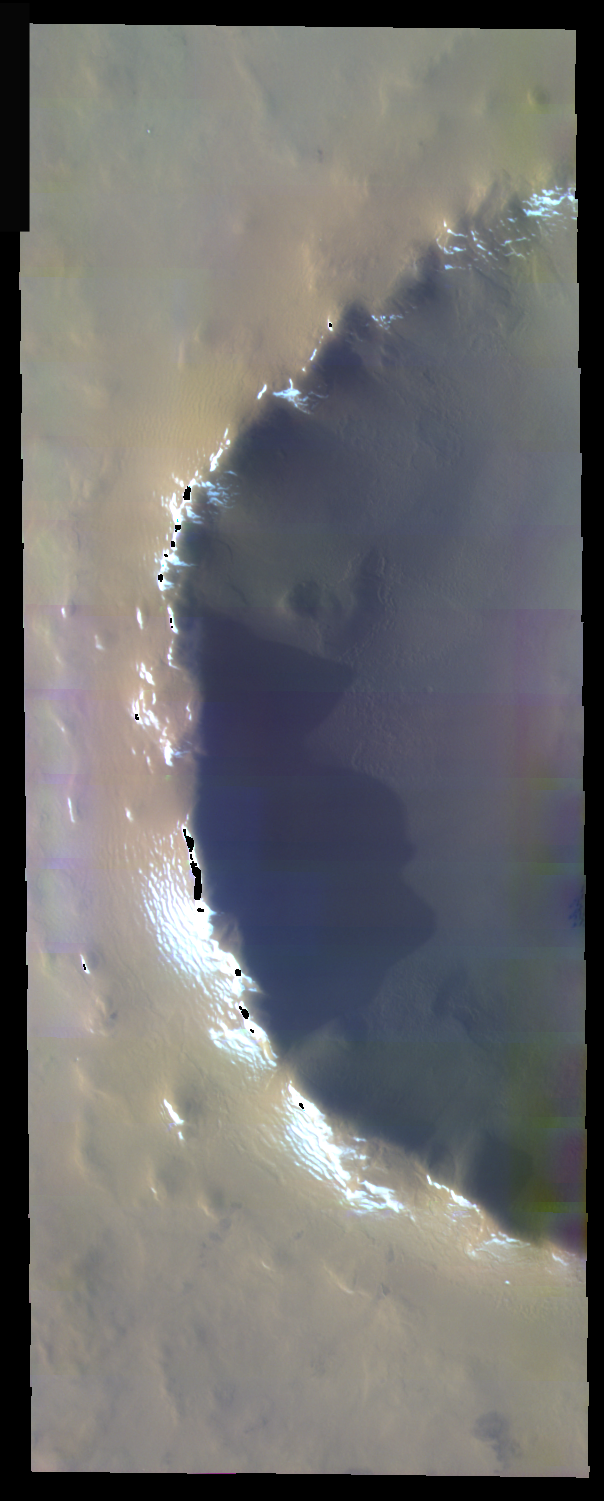

Dusty Crater In False Color

The theme for the weeks of 1/17 and 1/24 is the north polar region of Mars as seen in false color THEMIS images. Ice/frost will typically appear as bright blue in color; dust mantled ice will appear in tones of red/orange.

This false color image of a crater rim illustrates just how complete the dust cover can be. The small white/blue regions on the rim are of areas where the dust cover has been removed – due to heating on sun facing slopes or by gravitational effects.

Image information: VIS instrument. Latitude 70.1, Longitude 352.8 East (7.2 West). 40 meter/pixel resolution.

Note: this THEMIS visual image has not been radiometrically nor geometrically calibrated for this preliminary release. An empirical correction has been performed to remove instrumental effects. A linear shift has been applied in the cross-track and down-track direction to approximate spacecraft and planetary motion. Fully calibrated and geometrically projected images will be released through the Planetary Data System in accordance with Project policies at a later time.

NASA’s Jet Propulsion Laboratory manages the 2001 Mars Odyssey mission for NASA’s Office of Space Science, Washington, D.C. The Thermal Emission Imaging System (THEMIS) was developed by Arizona State University, Tempe, in collaboration with Raytheon Santa Barbara Remote Sensing. The THEMIS investigation is led by Dr. Philip Christensen at Arizona State University. Lockheed Martin Astronautics, Denver, is the prime contractor for the Odyssey project, and developed and built the orbiter. Mission operations are conducted jointly from Lockheed Martin and from JPL, a division of the California Institute of Technology in Pasadena.

Credit: NASA/JPL/Arizona State University